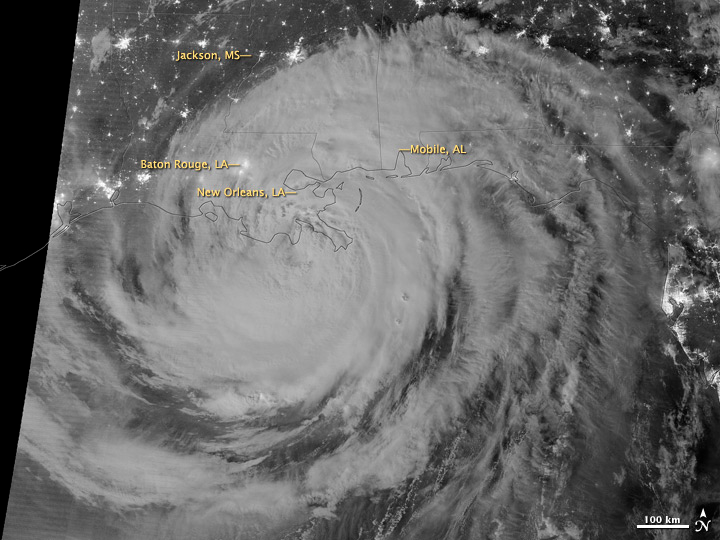

Hurricane Isaac by Night [annotated]

NASA image acquired August 29, 2012 1:57 a.m EDT Hurricane Isaac lit up by moonlight as it spins over the city of New Orleans, La. at 1:57 am central daylight savings time the morning of August 29, 2012. The Suomi National Polar-orbiting Partnership (NPP) satellite captured these images with its Visible Infrared Imaging Radiometer Suite (VIIRS). The "day-night band" of VIIRS detects light in a range of wavelengths from green to near-infrared and uses light intensification to enable the detection of dim signals. Suomi NPP is the result of a partnership between NASA, the National Oceanic and Atmospheric Administration and the Department of Defense.

Credit: NASA/NOAA, Earth Observatory NASA Earth Observatory image by Jesse Allen and Robert Simmon, using VIIRS Day Night Band data. Credit: NASA Earth Observatory